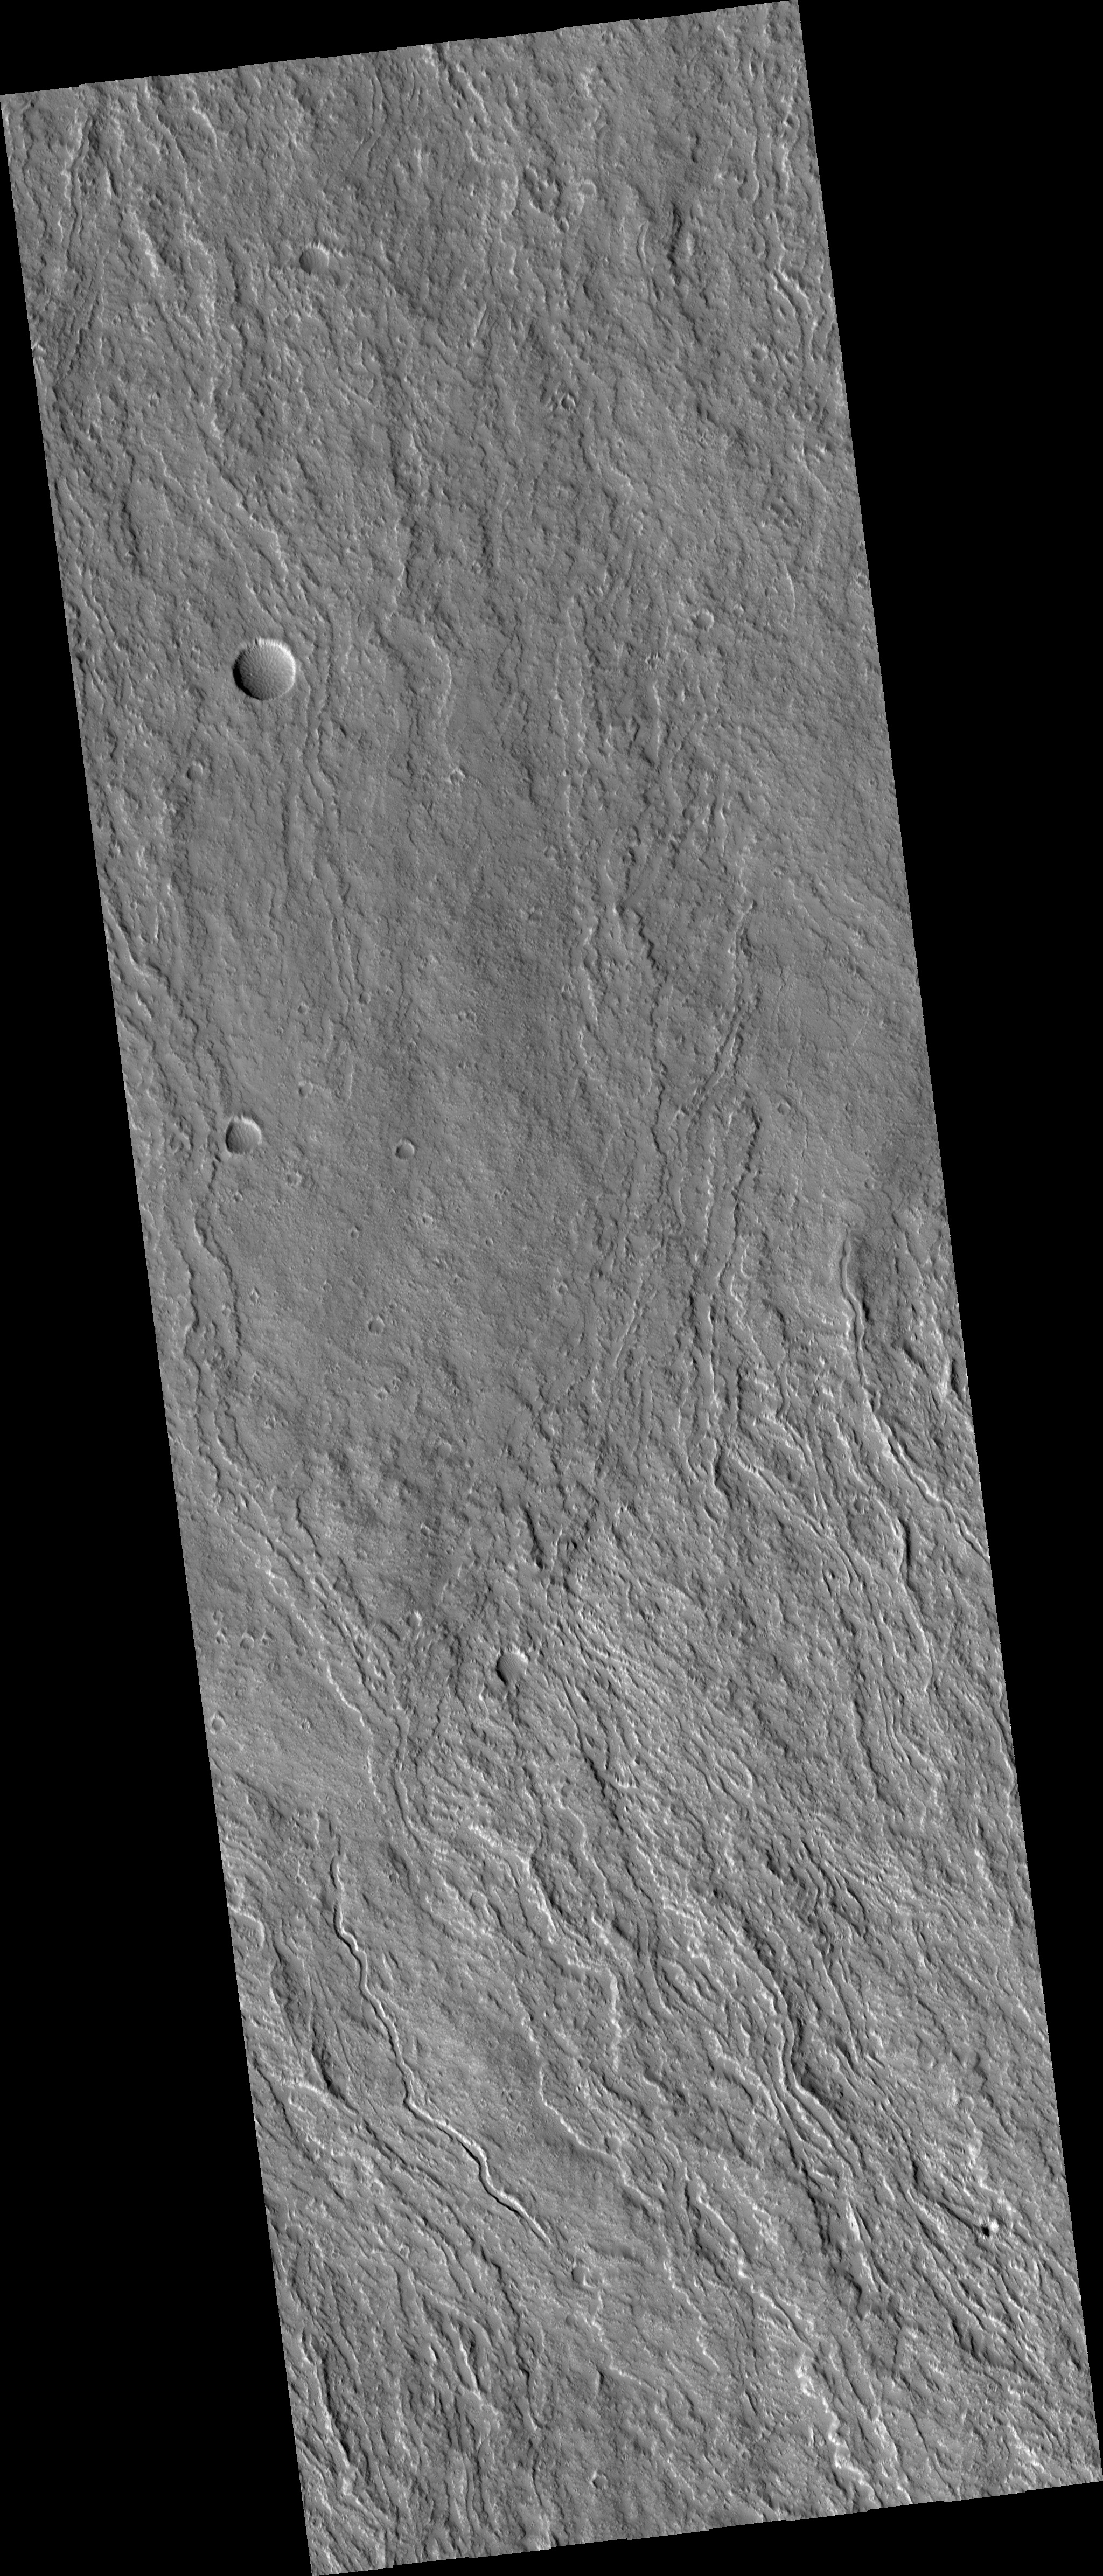

Fans of Lava Flows on the Flanks of Olympus Mons

Olympus Mons, the largest volcano in the Solar System is covered by lava flows. Most of these lava flows carried the liquid lava in open streams which geologists call channels. In some places these channels break down and the lava spreads across a broad area, like a fan. In the center of this HiRISE image (PSP_002909_2000), you can see the transition from well-confined lava channels into broad fans as the lava flowed down to the north.

When viewed at full-resolution, the HiRISE image shows a fuzzy pitted surface. This is caused by a thick layer of very small particles that are being moved around by the wind. It is not clear at this point in time whether these particles are predominantly dust deposited from the global dust storms or if they are mostly volcanic ash.

Observation Toolbox
Acquisition date: 3 March 2007
Local Mars time: 3:38 PM
Degrees latitude (centered): 19.7°
Degrees longitude (East): 226.1°
Range to target site: 263.0 km (164.4 miles)
Original image scale range: 26.3 cm/pixel (with 1 x 1 binning) so objects ~79 cm across are resolved
Map-projected scale: 25 cm/pixel and north is up
Map-projection: EQUIRECTANGULAR
Emission angle: 0.2°
Phase angle: 60.3°
Solar incidence angle: 60°, with the Sun about 30° above the horizon
Solar longitude: 198.1°, Northern Autumn

NASA’s Jet Propulsion Laboratory, a division of the California Institute of Technology in Pasadena, manages the Mars Reconnaissance Orbiter for NASA’s Science Mission Directorate, Washington. Lockheed Martin Space Systems, Denver, is the prime contractor for the project and built the spacecraft. The High Resolution Imaging Science Experiment is operated by the University of Arizona, Tucson, and the instrument was built by Ball Aerospace and Technology Corp., Boulder, Colo.

Credit: NASA/JPL/Univ. of Arizona